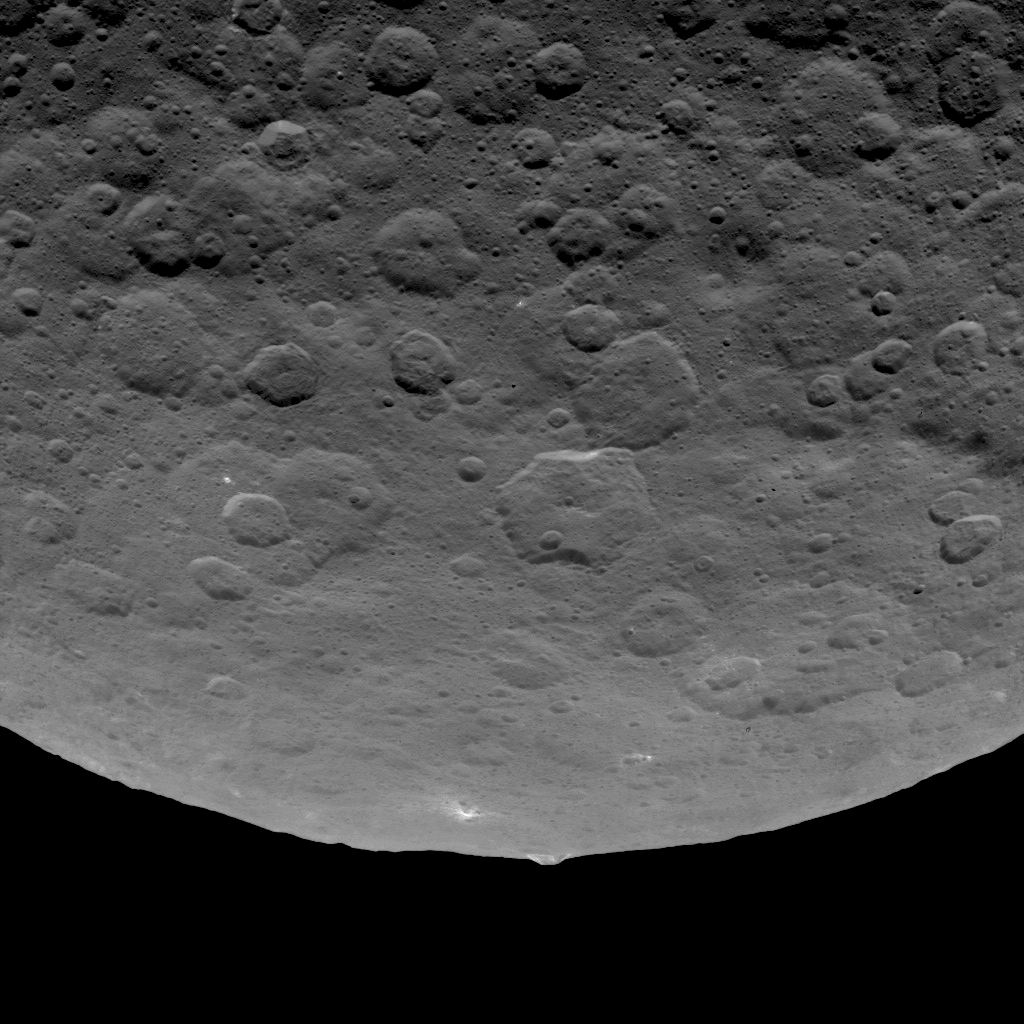

Dawn Survey Orbit Image 10

This image, taken by NASA’s Dawn spacecraft, shows an intriguing mountain on dwarf planet Ceres protruding from a relatively smooth area. Scientists estimate that this structure rises about 3 miles (5 kilometers) above the surface. Dawn captured this image from an altitude of 2,700 miles (4,400 kilometers). The image, with a resolution of 1,400 feet (410 meters) per pixel, was taken on June 14, 2015.

Dawn’s mission is managed by JPL for NASA’s Science Mission Directorate in Washington. Dawn is a project of the directorate’s Discovery Program, managed by NASA’s Marshall Space Flight Center in Huntsville, Alabama. UCLA is responsible for overall Dawn mission science. Orbital ATK, Inc., in Dulles, Virginia, designed and built the spacecraft. The German Aerospace Center, the Max Planck Institute for Solar System Research, the Italian Space Agency and the Italian National Astrophysical Institute are international partners on the mission team.

Credit: NASA/JPL-Caltech/UCLA/MPS/DLR/IDA